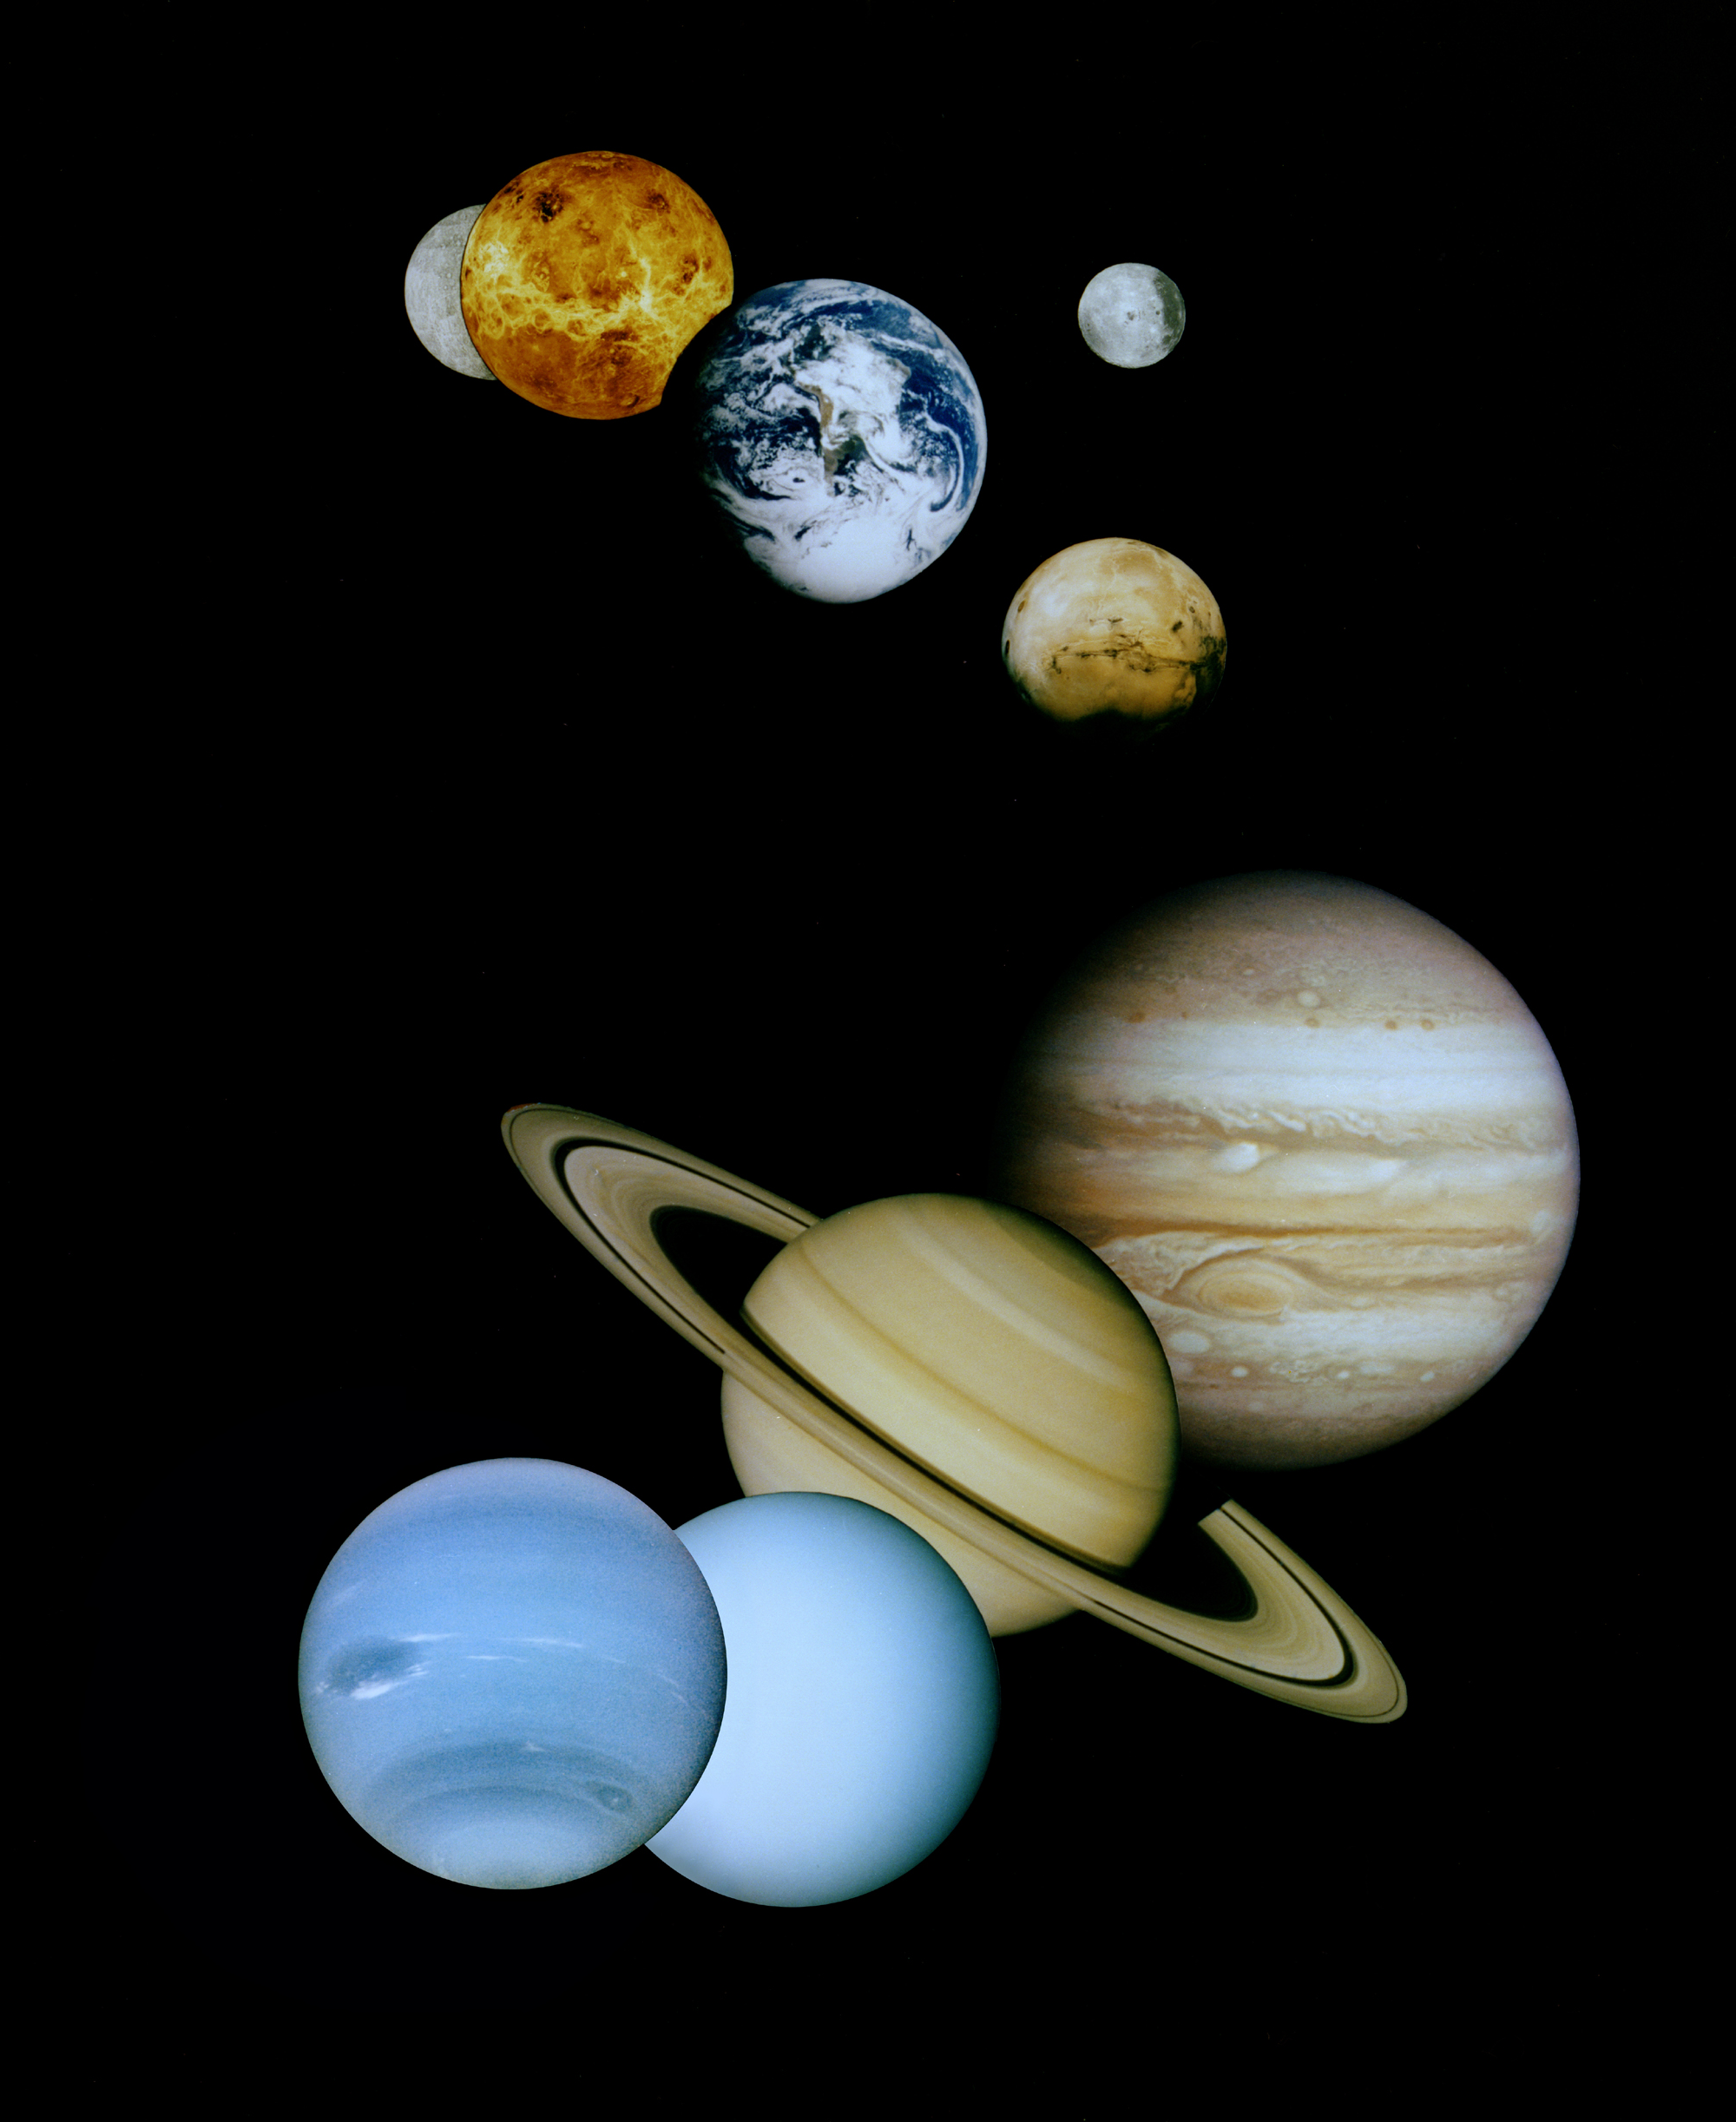

Solar System Montage (Updated)

This is a montage of planetary images taken by spacecraft managed by the Jet Propulsion Laboratory in Pasadena, CA. Included are (from top to bottom) images of Mercury, Venus, Earth (and Moon), Mars, Jupiter, Saturn, Uranus and Neptune. The spacecraft responsible for these images are as follows:

the Mercury image was taken by Mariner 10,the Venus image by Magellan,the Earth image by Galileo,the Mars image by Viking, andthe Jupiter, Saturn, Uranus and Neptune images by Voyager.Pluto is not shown as no spacecraft has yet visited it.
The inner planets (Mercury, Venus, Earth, Moon, and Mars) are roughly to scale to each other; the outer planets (Jupiter, Saturn, Uranus, and Neptune) are roughly to scale to each other. PIA00545 is the same montage with Neptune shown larger in the foreground. Actual diameters are given below:

Sun 1,390,000 kmMercury 4,879 kmVenus 12,104 kmEarth 12,756 kmMoon 3,475 kmMars 6,794 kmJupiter 142.984 kmSaturn 120,536 kmUranus 51,118 kmNeptune 49,528 kmPluto 2,390 km
For more information on the Planets, a good place to start is the Planets section of the NASA Solar System Exploration Home Page at http://solarsystem.nasa.gov/planets/index.cfm.

Photojournal Note: In 2006 the International Astronomical Union (IA) reclassified Pluto as a dwarf planet. Pluto is no longer considered the ninth planet of our solar system.

Credit: NASA/JPL